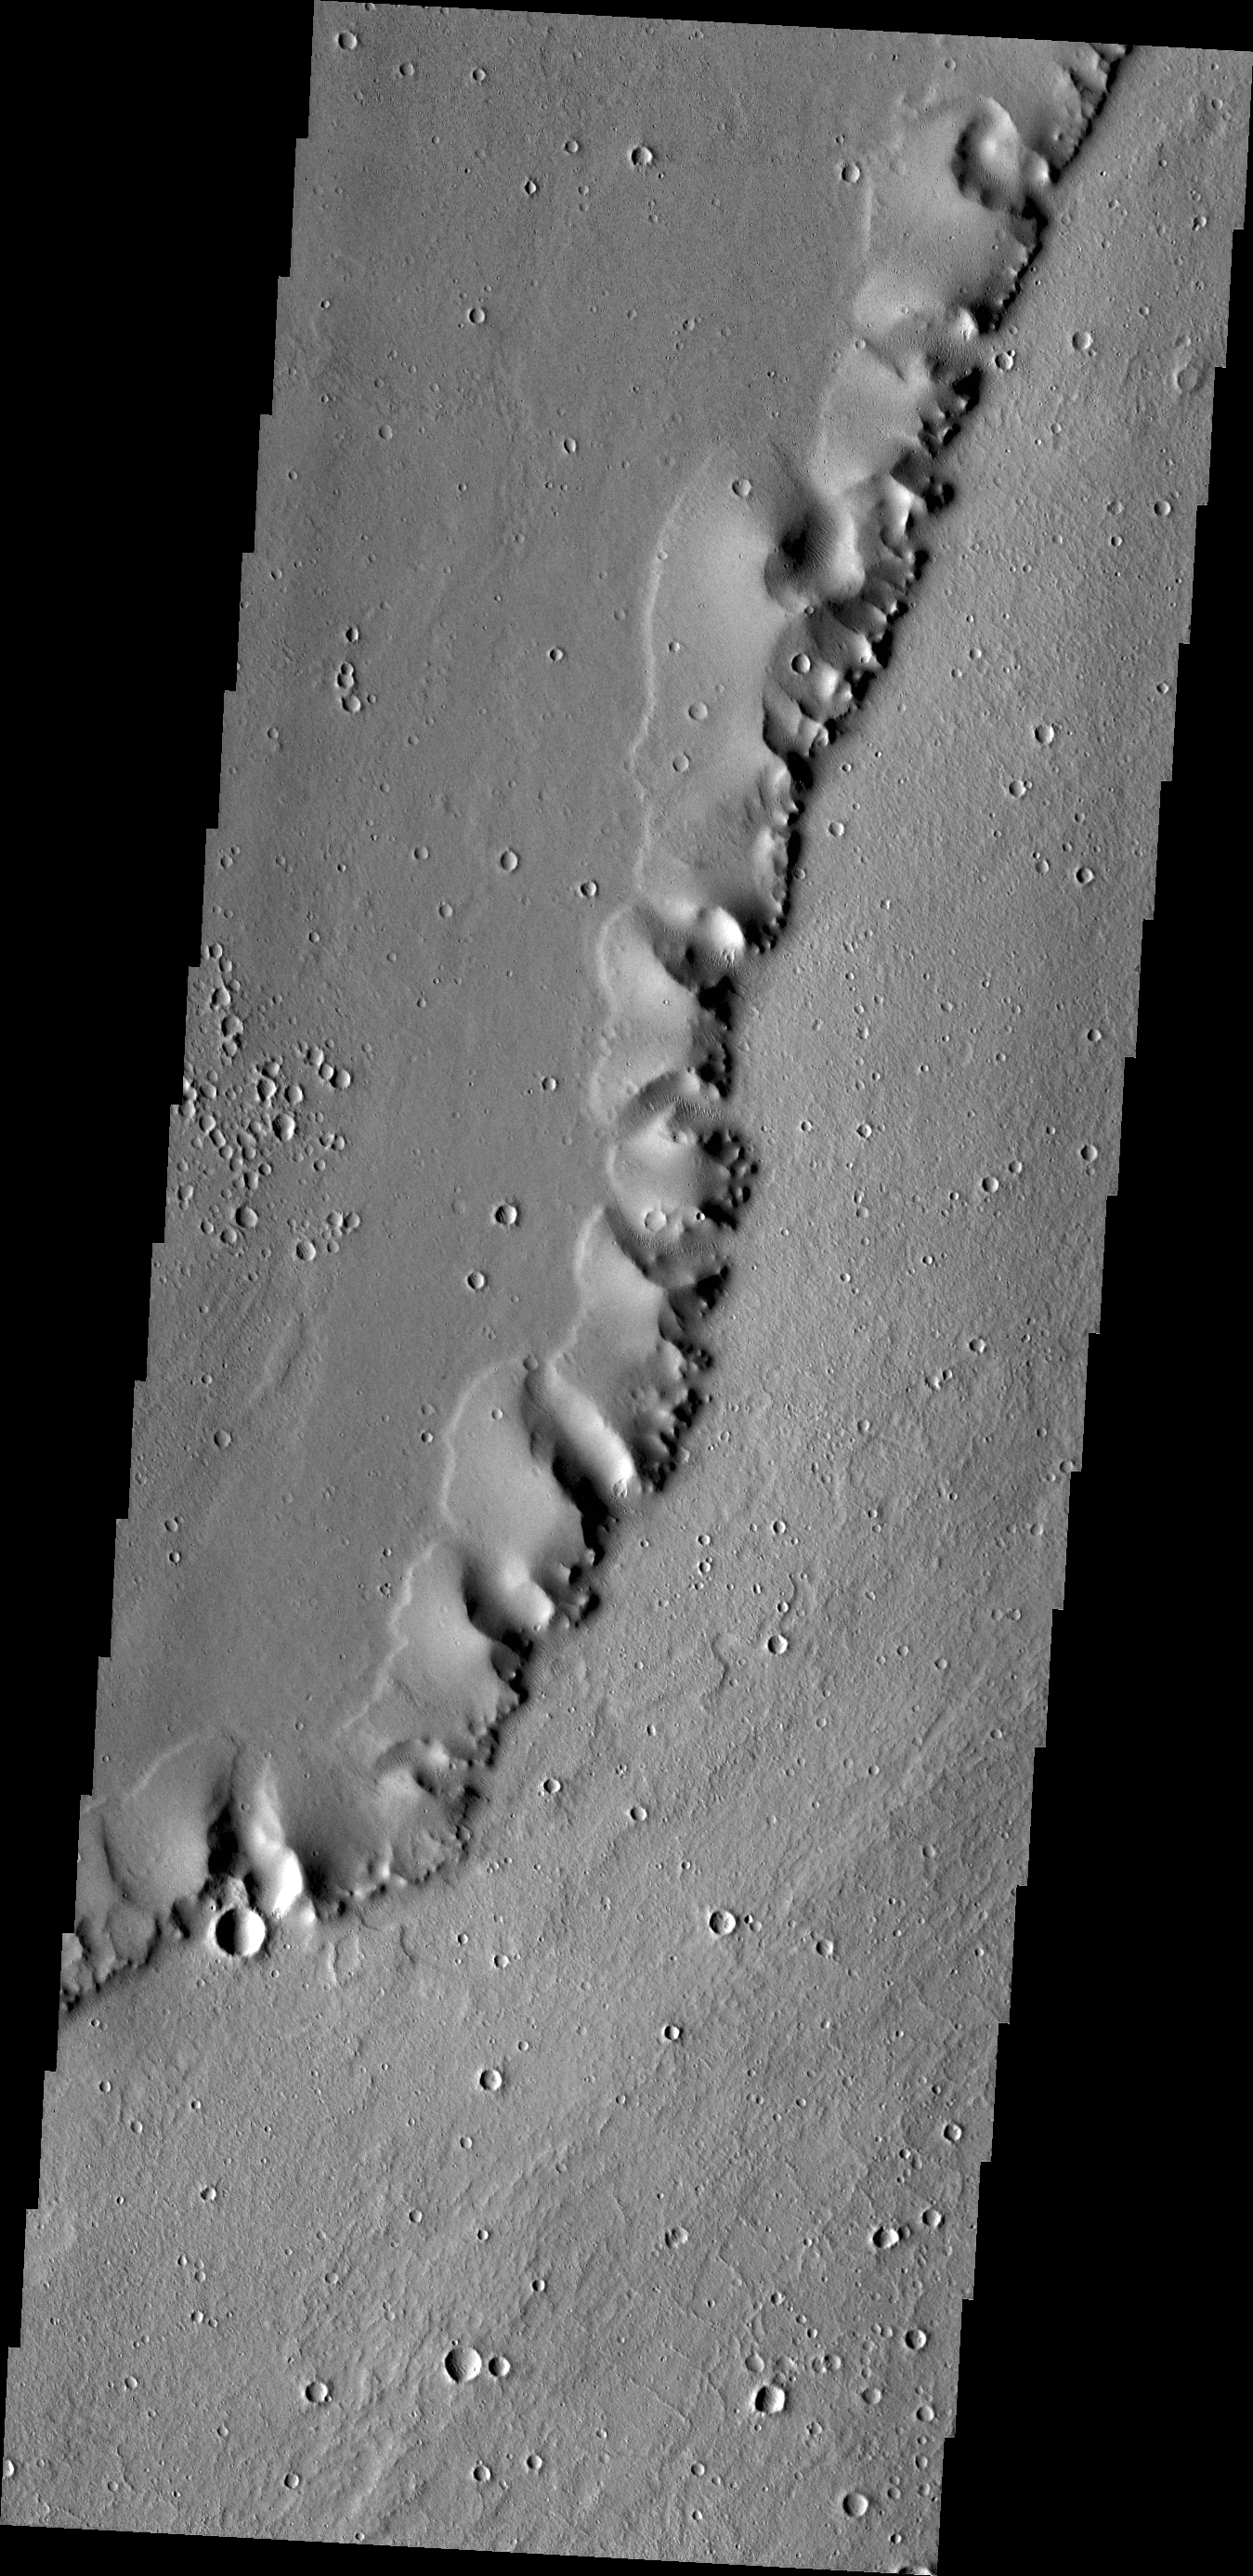

Uranius Dorsum

The ridge in this image captured by NASA’s 2001 Mars Odyssey spacecraft shows the Tharsis region (called Uranius Dorsum) reminds one of a skeletal spine.

Credit: NASA/JPL-Caltech/ASU